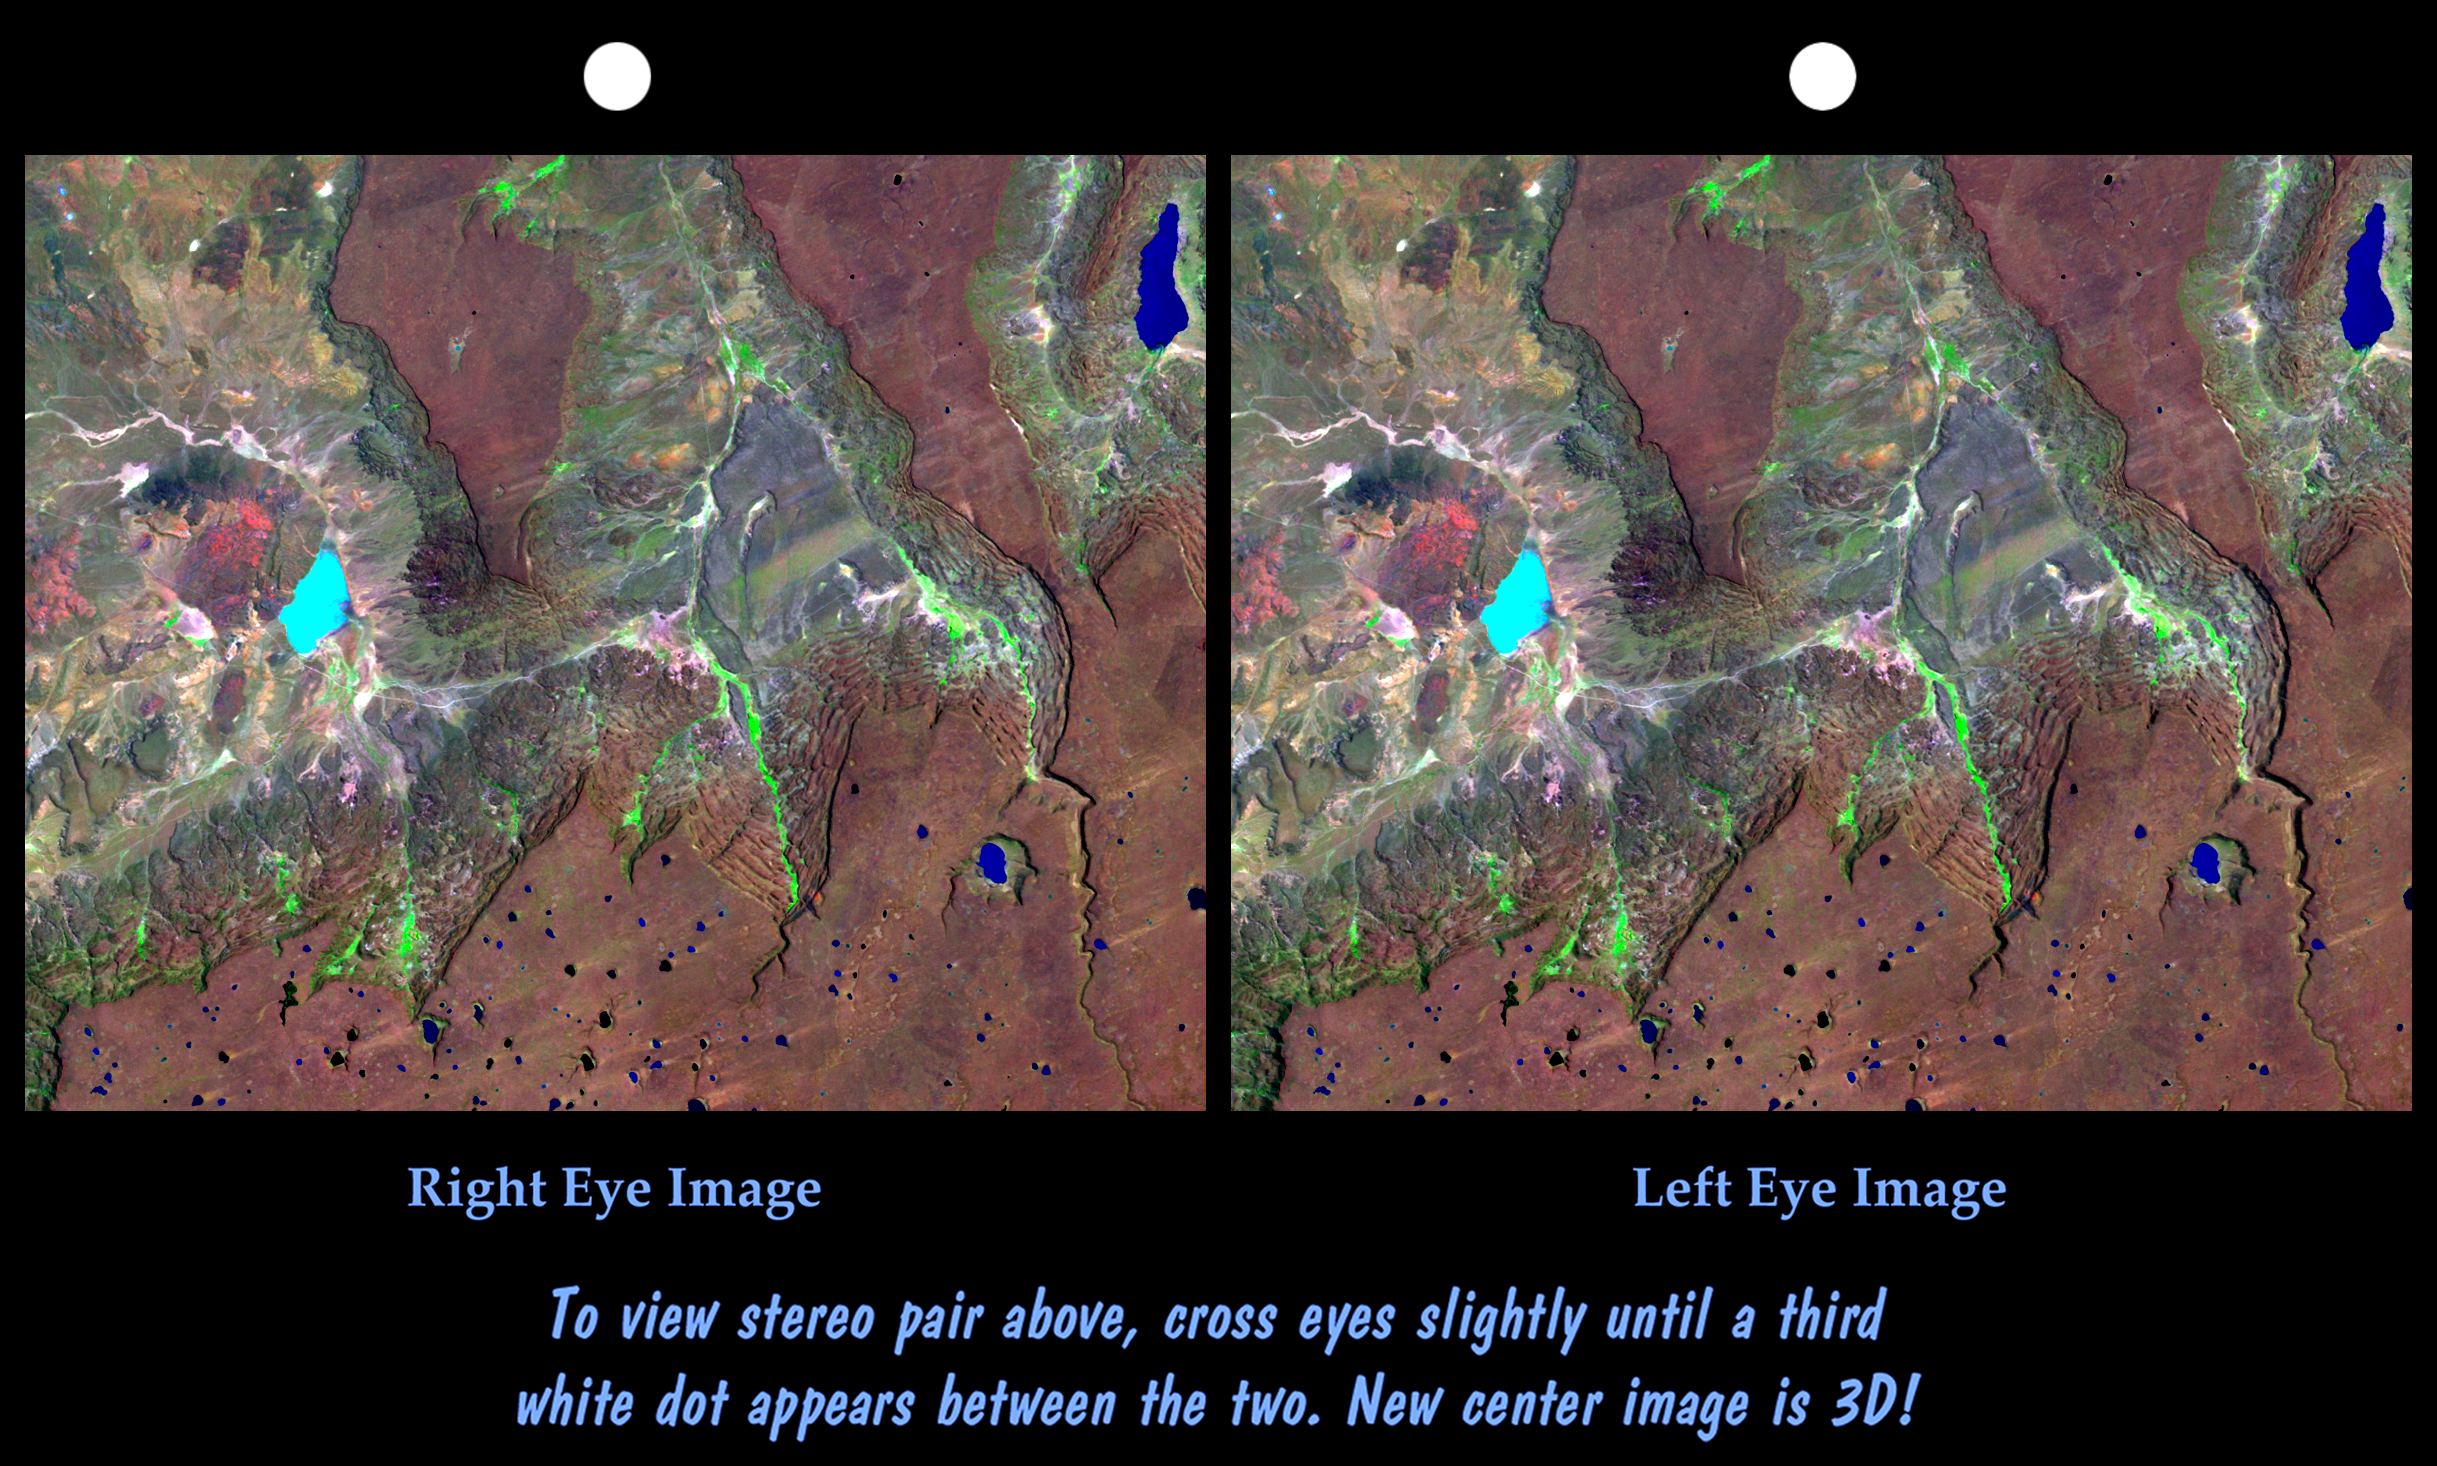

Stereo Pair: Basalt Cliffs, Patagonia, Argentina

Basalt cliffs along the northwest edge of the Meseta de Somuncura plateau near Sierra Colorada, Argentina show an unusual and striking pattern of erosion. Stereoscopic observation helps to clarify the landform changing processes active here. Many of the cliffs appear to be rock staircases that have the same color as the plateau’s basaltic cap rock. Are these the edges of lower layers in the basalt or are they a train of slivers that are breaking off from, then sliding downslope and away from, the cap rock. They appear to be the latter. Close inspection shows that each stair step is too laterally irregular to be a continuous sheet of bedrock like the cap rock. Also, the steps are not flat but instead are little ridges, as one might expect from broken, tilted, and sliding slices of the cap rock. Stream erosion has cut some gullies into the cliffs and green vegetation shows that water springs from and flows down some channels, but landsliding is clearly a major agent of erosion here.

This cross-eyed stereoscopic image pair was generated using topographic data from the Shuttle Radar Topography Mission, combined with an enhanced Landsat 7satellite color image. The topography data are used to create two differing perspectives of a single image, one perspective for each eye. In doing so, each point in the image is shifted slightly, depending on its elevation. When stereoscopically merged, the result is a vertically exaggerated view of the Earth’s surface in its full three dimensions.

Landsat satellites have provided visible light and infrared images of the Earth continuously since 1972. SRTM topographic data match the 30-meter (99-foot) spatial resolution of most Landsat images and provide a valuable complement for studying the historic and growing Landsat data archive. The Landsat 7 Thematic Mapper image used here was provided to the SRTM project by the United States Geological Survey, Earth Resources Observation Systems (EROS) Data Center,Sioux Falls, South Dakota.

Elevation data used in this image was acquired by the Shuttle Radar Topography Mission (SRTM) aboard the Space Shuttle Endeavour, launched on February 11, 2000. SRTM used the same radar instrument that comprised the Spaceborne Imaging Radar-C/X-Band Synthetic Aperture Radar (SIR-C/X-SAR) that flew twice on the Space Shuttle Endeavour in 1994. SRTM was designed to collect three-dimensional measurements of the Earth’s surface. To collect the 3-D data, engineers added a 60-meter-long (200-foot) mast, installed additional C-band and X-band antennas, and improved tracking and navigation devices. The mission is a cooperative project between the National Aeronautics and Space Administration (NASA), the National Imagery and Mapping Agency (NIMA) of the U.S. Department of Defense (DoD), and the German and Italian space agencies. It is managed by NASA’s Jet Propulsion Laboratory, Pasadena, CA, for NASA’s Earth Science Enterprise,Washington, DC.

Size: 49 kilometers (30 miles) x 29 kilometers (18 miles)
Location: 41 deg. South lat., 67.4 deg. West lon.
Orientation: North toward upper left
Image Data: Landsat bands 1,4,7 in blue, green, red
Date Acquired: February 19, 2000 (SRTM), January 22, 2000 (Landsat)

Credit: NASA/JPL/NIMA